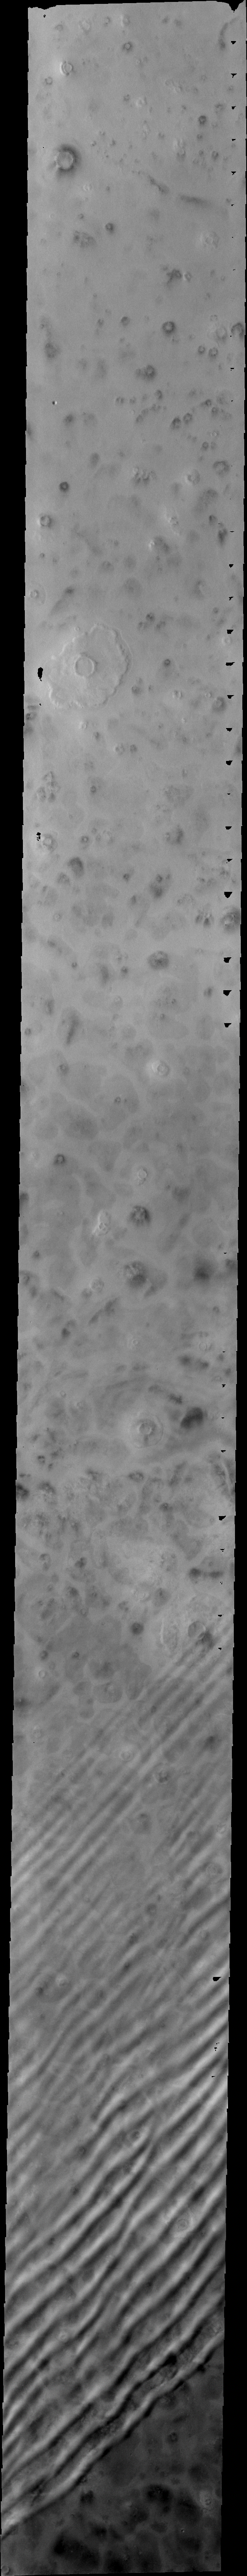

Clouds Over the North Pole

Released 29 June 2004

The atmosphere of Mars is a dynamic system. Water-ice clouds, fog, and hazes can make imaging the surface from space difficult. Dust storms can grow from local disturbances to global sizes, through which imaging is impossible. Seasonal temperature changes are the usual drivers in cloud and dust storm development and growth.

Eons of atmospheric dust storm activity has left its mark on the surface of Mars. Dust carried aloft by the wind has settled out on every available surface; sand dunes have been created and moved by centuries of wind; and the effect of continual sand-blasting has modified many regions of Mars, creating yardangs and other unusual surface forms.

Like yesterday’s image, the linear “ripples” are water-ice clouds. As spring is deepening at the North Pole these clouds are becoming more prevalent.

Image information: VIS instrument. Latitude 68.9, Longitude 135.5 East (224.5 West). 38 meter/pixel resolution.

Note: this THEMIS visual image has not been radiometrically nor geometrically calibrated for this preliminary release. An empirical correction has been performed to remove instrumental effects. A linear shift has been applied in the cross-track and down-track direction to approximate spacecraft and planetary motion. Fully calibrated and geometrically projected images will be released through the Planetary Data System in accordance with Project policies at a later time.

NASA’s Jet Propulsion Laboratory manages the 2001 Mars Odyssey mission for NASA’s Office of Space Science, Washington, D.C. The Thermal Emission Imaging System (THEMIS) was developed by Arizona State University, Tempe, in collaboration with Raytheon Santa Barbara Remote Sensing. The THEMIS investigation is led by Dr. Philip Christensen at Arizona State University. Lockheed Martin Astronautics, Denver, is the prime contractor for the Odyssey project, and developed and built the orbiter. Mission operations are conducted jointly from Lockheed Martin and from JPL, a division of the California Institute of Technology in Pasadena.

Credit: NASA/JPL/Arizona State University